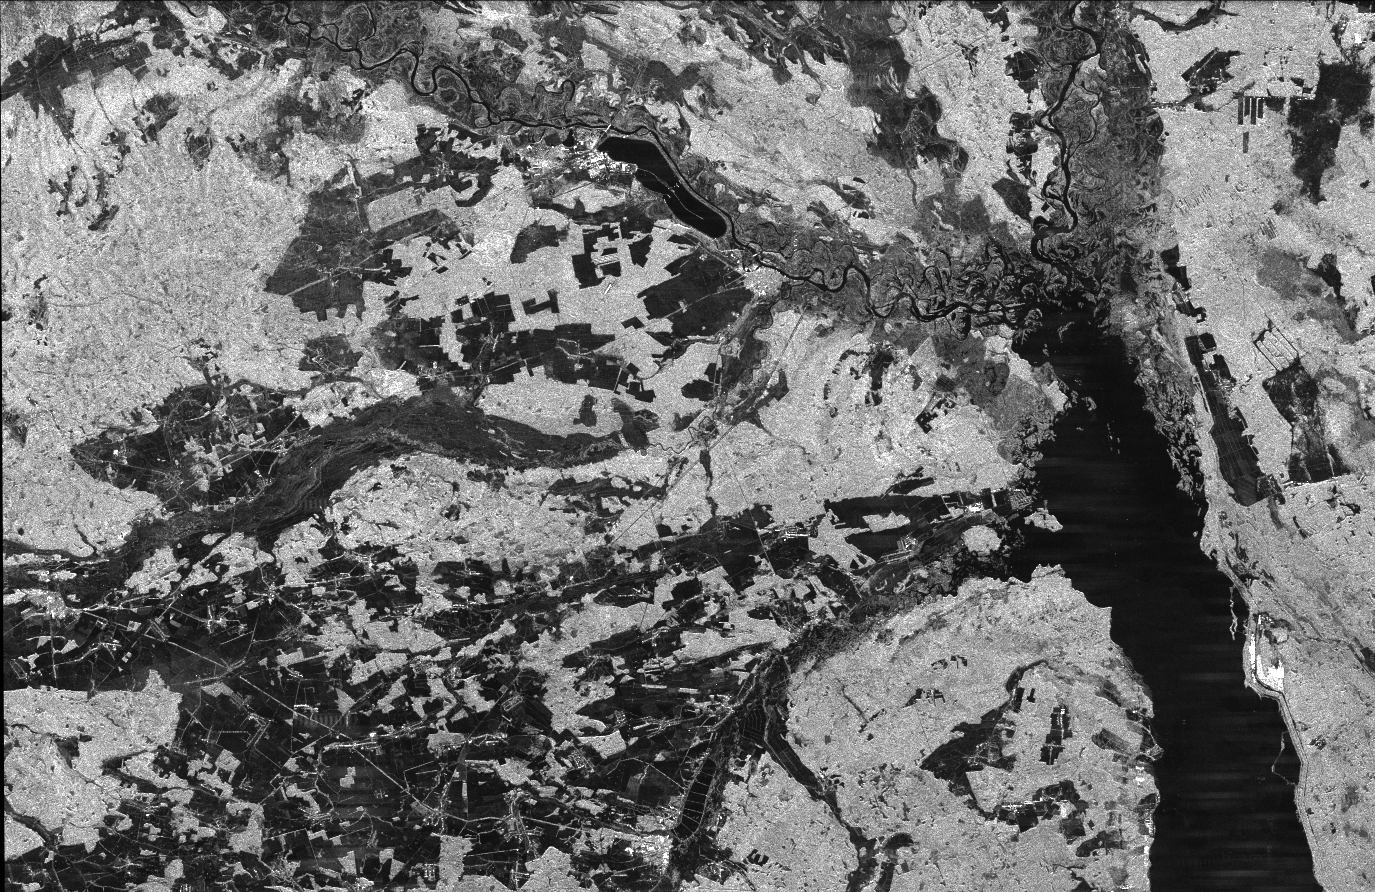

Space Radar Image of Chernobyl

This is an image of the Chernobyl nuclear power plant and its surroundings, centered at 51.17 north latitude and 30.15 west longitude. The image was acquired by the Spaceborne Imaging Radar-C and X-band Synthetic Aperture Radar aboard the space shuttle Endeavour on its 16th orbit on October 1, 1994. The area is located on the northern border of the Ukraine Republic and was produced by using the L-band (horizontally transmitted and received) polarization. The differences in the intensity are due to differences in vegetation cover, with brighter areas being indicative of more vegetation.

These data were acquired as part of a collaboration between NASA and the National Space Agency of Ukraine in Remote Sensing and Earth Sciences. NASA has included several sites provided by the Ukrainian space agency as targets of opportunity during the second flight of SIR-C/X-SAR. The Ukrainian space agency also plans to conduct airborne surveys of these sites during the mission.

The Chernobyl nuclear power plant is located toward the top of the image near the Pripyat River. The 12-kilometer (7.44-mile)-long cooling pond is easily distinguishable as an elongated dark shape in the center near the top of the image. The reactor complex is visible as the bright area to the extreme left of the cooling pond and the city of Chernobyl is the bright area just below the cooling pond next to the Pripyat River. The large dark area in the bottom right of the image is the Kiev Reservoir just north of Kiev. Also visible is the Dnieper River, which feeds into the Kiev Reservoir from the top of the image. The Soviet government evacuated 116,000 people within 30 kilometers (18.6 miles) of the Chernobyl reactor after the explosion and fire on April 26, 1986.

Spaceborne Imaging Radar-C and X-band Synthetic Aperture Radar (SIR-C/X-SAR) is part of NASA’s Mission to Planet Earth. The radars illuminate Earth with microwaves, allowing detailed observations at any time, regardless of weather or sunlight conditions. SIR-C/X-SAR uses three microwave wavelengths: L-band (24 cm), C-band (6 cm) and X-band (3 cm). The multi-frequency data will be used by the international scientific community to better understand the global environment and how it is changing. The SIR-C/X-SAR data, complemented by aircraft and ground studies, will give scientists clearer insights into those environmental changes which are caused by nature and those changes which are induced by human activity.

SIR-C was developed by NASA’s Jet Propulsion Laboratory. X-SAR was developed by the Dornier and Alenia Spazio companies for the German space agency, Deutsche Agentur fuer Raumfahrtangelegenheiten (DARA), and the Italian space agency, Agenzia Spaziale Italiana (ASI), with the Deutsche Forschungsanstalt fuer Luft und Raumfahrt e.v.(DLR), the major partner in science, operations and data processing of X-SAR.

Credit: NASA/JPL